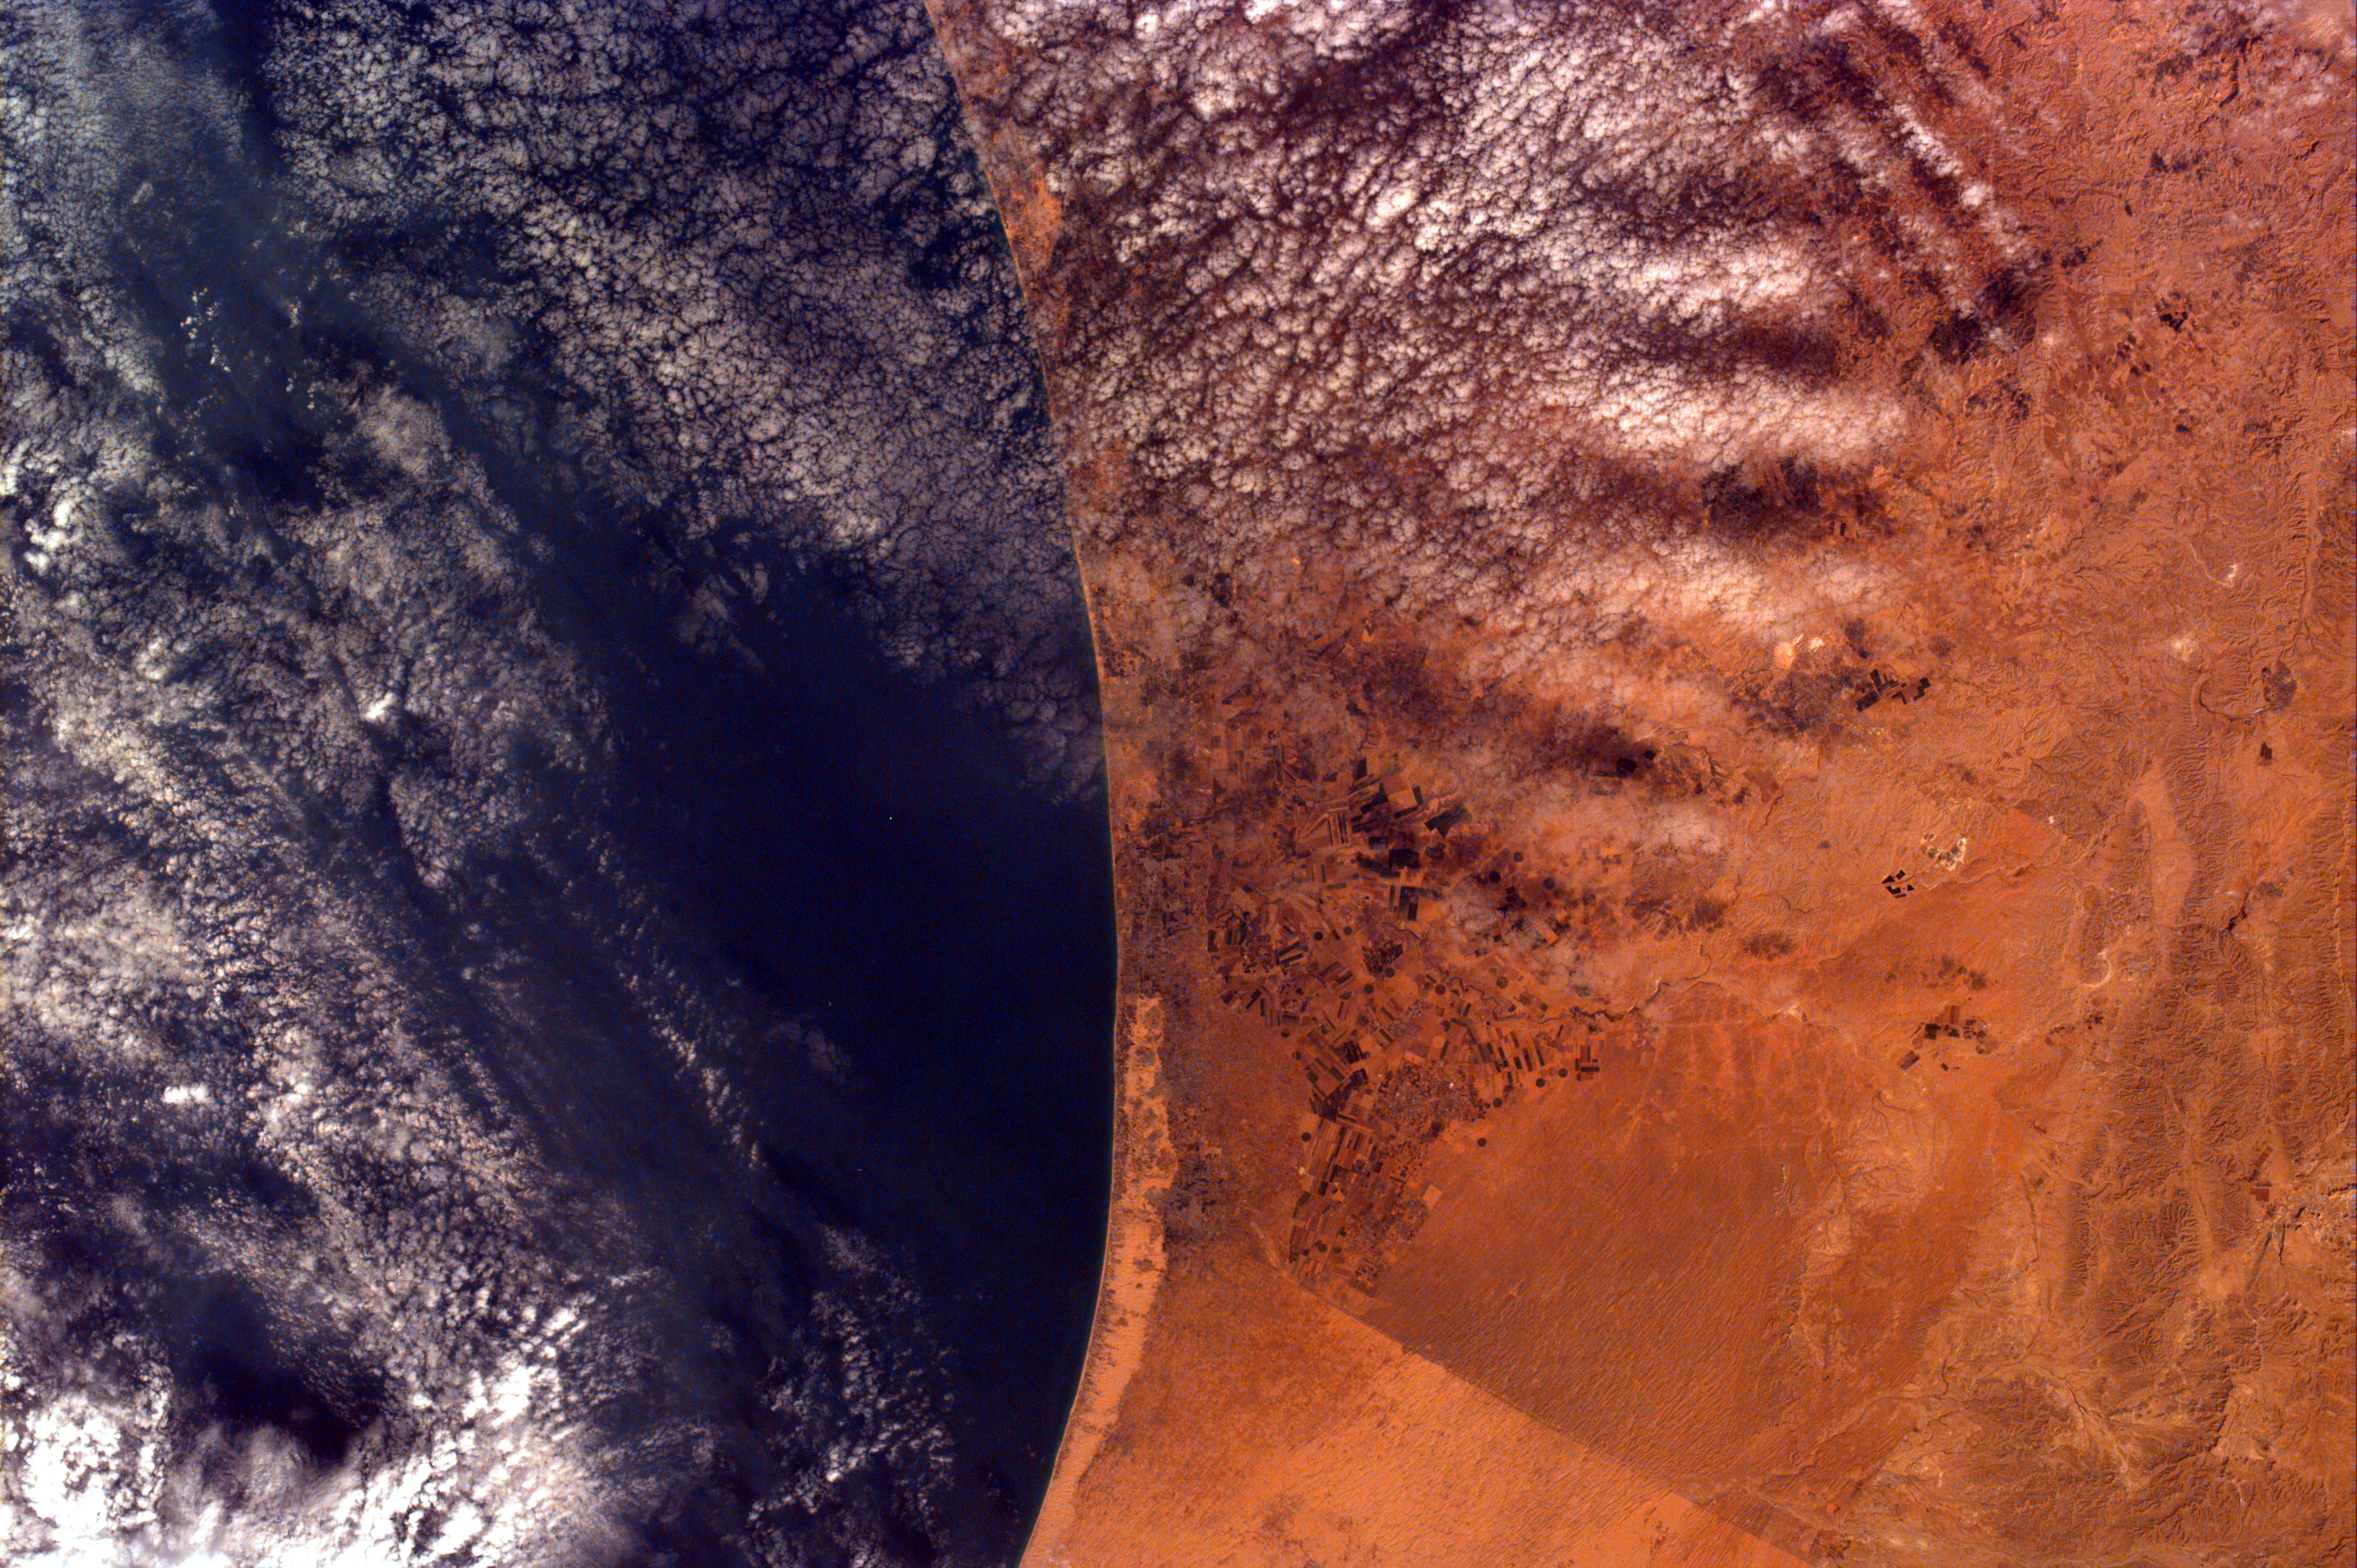

Gaza Strip and the Mediterranean Sea from the Shuttle KidSat Camera

This image was requested by Buist Academy for the purpose of studying the coast of Israel and the Mediterranean Sea. The Kidsat electronic still camera, using a 50 mm lens, was used to take this picture which covers an area 102.25 km long and 152.98 km wide. The image is centered at 32.7 degrees north latitude, 34.22 degrees east longitude. Due to shuttle orientation, north is located at approximately eleven o’clock in this image.

The Gaza Strip is inhabited by more than 800, 000 Palestinian Arabs and approximately 4,800 Jewish settlers. This image shows the Gaza Strip and the Mediterranean Sea. The border can be seen within the image because of a difference in vegetation patterns, the Egyptian side being less vegetated perhaps due to heavy use of the land for grazing. Like the West Bank, the Gaza Strip was included as part of the British Mandate that lasted from 1917 to 1948. In 1948, an area west of the Jordan River was given to the Jewish people, and the country of Israel was established. Palestinian refugees settled in Gaza and in the West Bank. Since 1948, the Arabs and the Israelis have fought four wars over land. More recently, peace negotiations have occurred between Israeli Prime Minister Benjamin Netanyahu and Palestinian Authority President Yasser Arafat.

KidSat gives students across the country a chance to view and learn about Earth using and commanding their own instruments in space. The KidSat project is a result of the effort and collaboration of Johns Hopkins University’s Institute for Academic Advancement of Youth, the University of California, San Diego, and NASA’s Jet Propulsion Laboratory. KidSat includes a payload of digital still and video cameras that fly on the Space Shuttle. Students operate these cameras from their classrooms, sending instructions to KidSat Mission Control Center at UC San Diego via the Internet to photograph specific regions of Earth they wish to study. Image data are sent to the KidSat data system during the mission and these images are accessible in the classroom in real time, again using the Internet. At JPL, students on the exploration team research the surrounding area of images and write a summary of its history as shown above. The KidSat project allows students to explore Earth from space and learn about its past and its fragile, ever-changing environment.

Images and student results will be posted on the KidSat home page. Interested public school districts, teachers, and students may view the images and information provided by students during the mission via this World Wide Web site:

http://www.jpl.nasa.gov/kidsat

The KidSat pilot program is sponsored by NASA’s Office of Human Resources and Education, with support from the Offices of Space Flight, Mission to Planet Earth and Space Science.

Credit: NASA/JPL